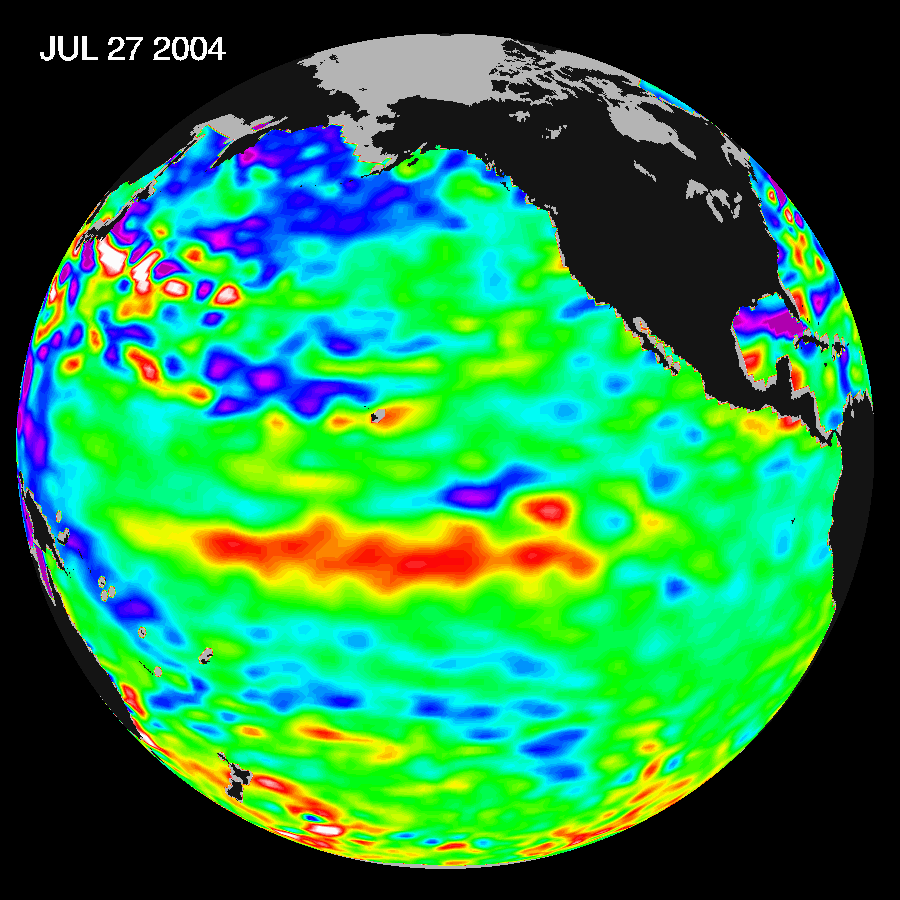

Warm Pacific Water Wave Heads East, But No El Niño Yet

Recent sea-level height data from the U.S./France Jason altimetric satellite during a 10-day cycle ending July 27, 2004, show that weaker than normal trade winds in the western and central equatorial Pacific during June have triggered an eastward moving, warm Kelvin wave. In the central equatorial Pacific, this “warm wave” appears as the large area of higher-than-normal sea surface heights (warmer-than-normal sea surface temperatures) between 180 degrees W and 130 degrees W. These types of events, should they continue and persist into the fall, can herald the beginnings of an El Niño episode.

“Although an El Niño would be welcome in the American west which definitely needs the rainfall, it’s way too early to even begin talking about a possible El Niño,” said JPL oceanographer Dr. Bill Patzert. “Scientists will continue to monitor the Pacific closely for further signs of possible El Niño formation and intensity,” said Dr. Lee-Lueng Fu, JPL Jason Project Scientist.

The image shows a red area in the central equatorial Pacific that is about 10 centimeters (4 inches) above normal. These regions contrast with the eastern equatorial Pacific, where lower-than-normal sea levels (blue areas) continue that are between 5 and 13 centimeters (2 and 5 inches) below normal. Along the equator, the red sea surface heights equate to sea surface temperature departures greater than one degree Celsius (two degrees Fahrenheit).

These images show sea surface height anomalies with the seasonal cycle (the effects of summer, fall, winter, and spring) removed. The differences between what we see and what is normal for different times and regions are called anomalies, or residuals. When oceanographers and climatologists view these “anomalies” they can identify unusual patterns and can tell us how heat is being stored in the ocean to influence future planetary climate events. Each image is a 10-day average of data, ending on the date indicated.

The U.S. portion of the Jason mission is managed by JPL for NASA’s Earth Science Enterprise, Washington, D.C. Research on Earth’s oceans using Jason and other space-based capabilities is conducted by NASA’s Earth Science Enterprise to better understand and protect our home planet.

Credit: NASA/JPL Ocean Surface Topography Team